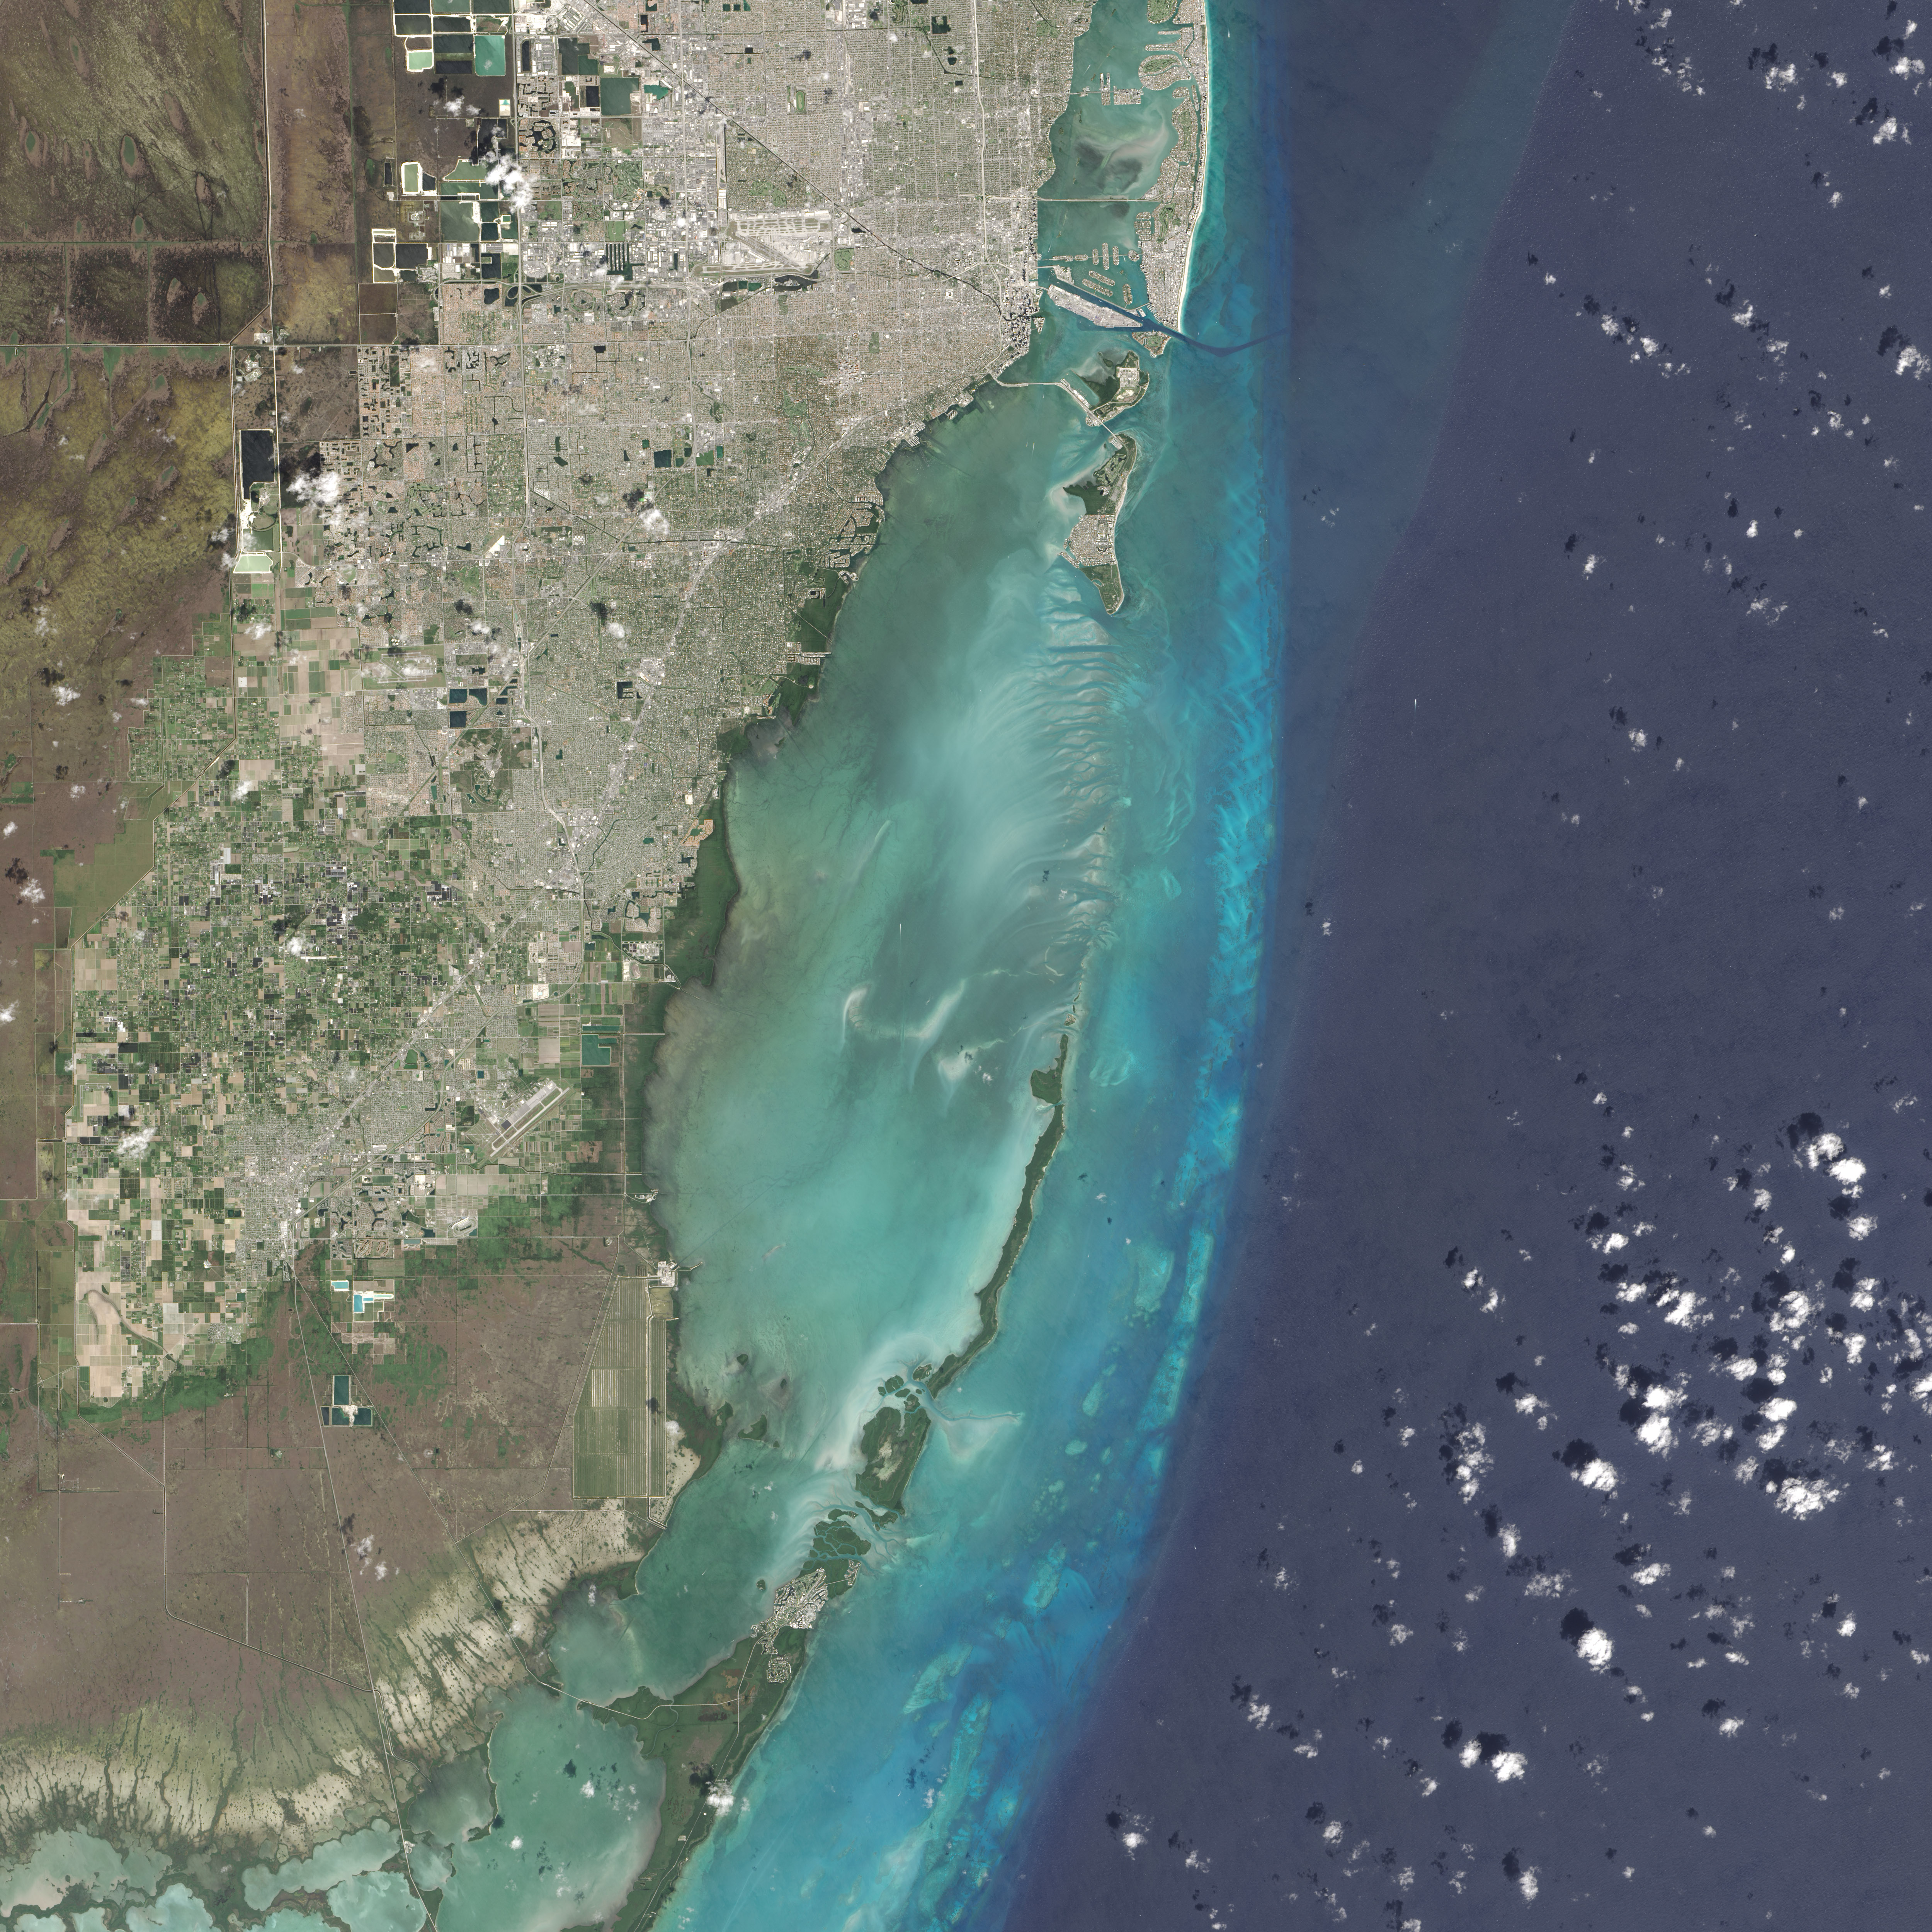

Biscayne National Park

On February 25, 2016, the Operational Land Imager (OLI) on the Landsat 8 satellite acquired this natural-color image of Biscayne National Park. The park encompasses the northernmost Florida Keys, starting from Miami to just north of Key Largo. The keys run like a spine through the center of the park, with Biscayne Bay to the west and the Atlantic Ocean to the east. The water-covered areas span more than 660 square kilometers (250 square miles) of the park, making it the largest marine park in the U.S. National Park System. Biscayne protects the longest stretch of mangrove forest on the U.S. East Coast, and one of the most extensive stretches of coral reef in the world.

Credit: NASA/Landsat8